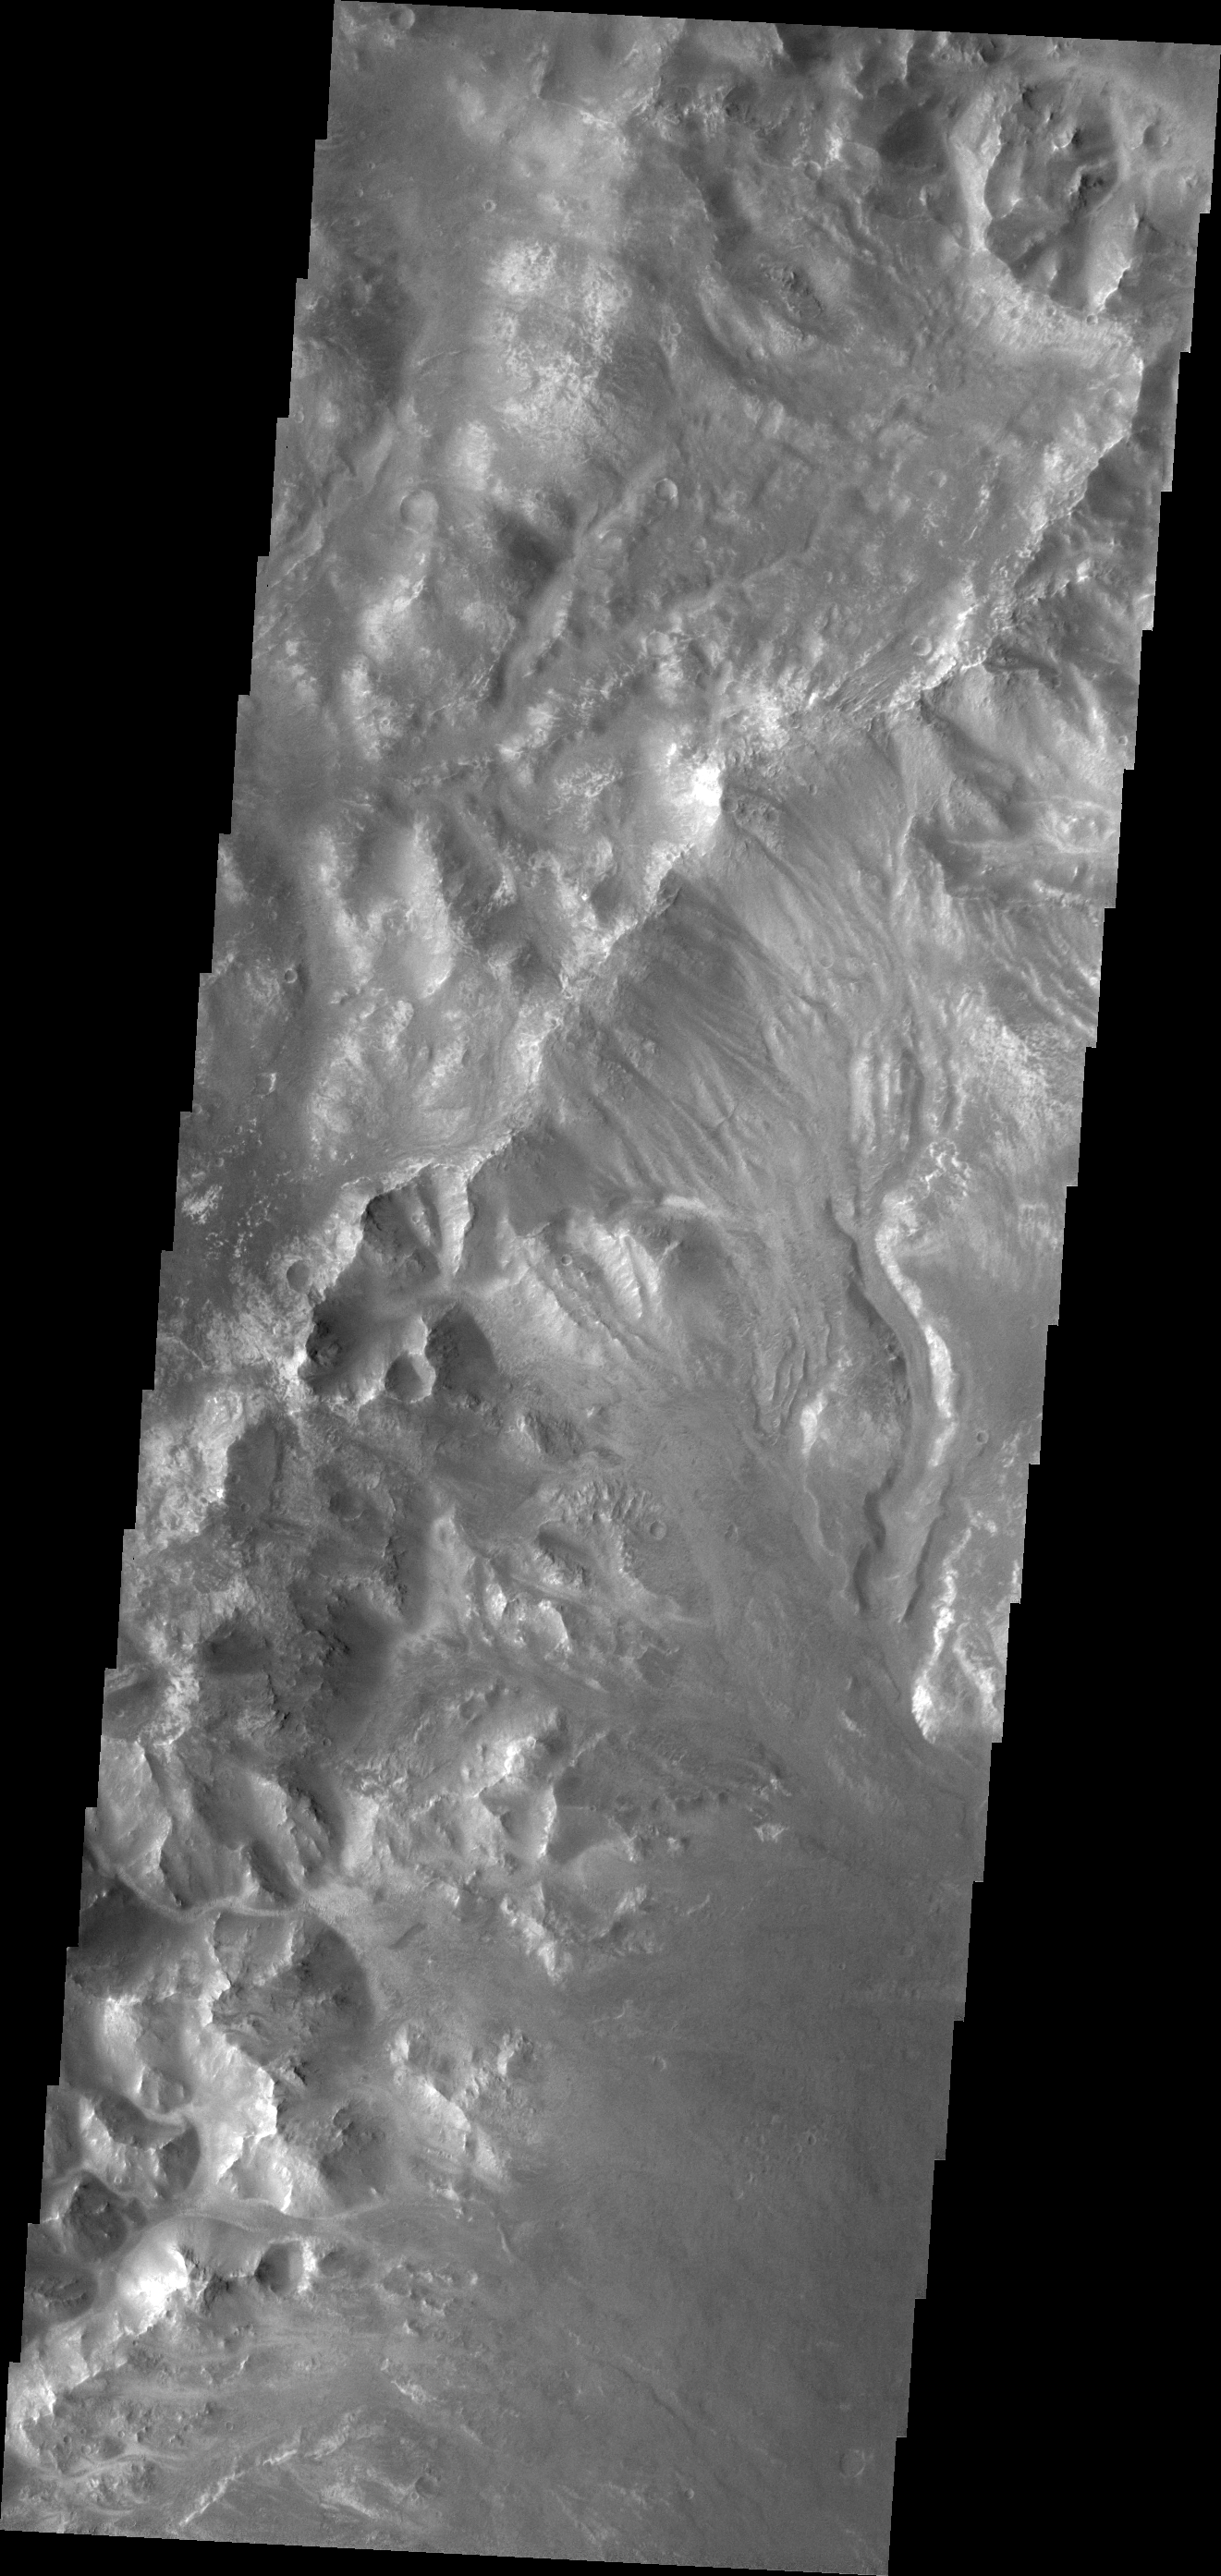

Holden Crater Rim

This image shows channels dissecting the northwestern rim of Holden Crater.

Credit: NASA/JPL/ASU